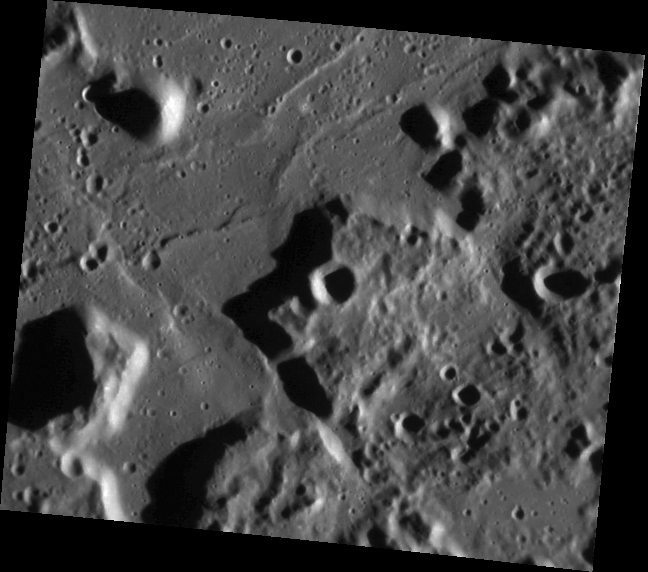

The Caloris Montes

The Caloris Montes are the ring of mountainous peaks that make up the rim of the Caloris basin. Shown here is the southeastern portion of the rim, first seen by Mariner 10. This month MESSENGER is getting its first orbital look at Caloris, and its first images of the basin with the Sun low in the sky (high incidence angles), allowing for unprecedented views of the topographic features of one of the largest basins in the Solar System.

This image was acquired as part of MDIS’s high-resolution surface morphology base map. The surface morphology base map will cover more than 90% of Mercury’s surface with an average resolution of 250 meters/pixel (0.16 miles/pixel or 820 feet/pixel). Images acquired for the surface morphology base map typically have off-vertical Sun angles (i.e., high incidence angles) and visible shadows so as to reveal clearly the topographic form of geologic features.

On March 17, 2011 (March 18, 2011, UTC), MESSENGER became the first spacecraft ever to orbit the planet Mercury. The mission is currently in its commissioning phase, during which spacecraft and instrument performance are verified through a series of specially designed checkout activities. In the course of the one-year primary mission, the spacecraft’s seven scientific instruments and radio science investigation will unravel the history and evolution of the Solar System’s innermost planet. Visit the Why Mercury? section of this website to learn more about the science questions that the MESSENGER mission has set out to answer.

Date acquired: May 05, 2011
Image Mission Elapsed Time (MET): 213066802
Image ID: 214595
Instrument: Narrow Angle Camera (NAC) of the Mercury Dual Imaging System (MDIS)
Center Latitude: 17.60°
Center Longitude: 176.4° E
Resolution: 163 meters/pixel
Scale: Image is approximately 95 km (59 miles) across
Incidence Angle: 74.4°
Emission Angle: 30.9°
Phase Angle: 105.4°

These images are from MESSENGER, a NASA Discovery mission to conduct the first orbital study of the innermost planet, Mercury. For information regarding the use of images, see the MESSENGER image use policy.

Credit: NASA/Johns Hopkins University Applied Physics Laboratory/Carnegie Institution of Washington